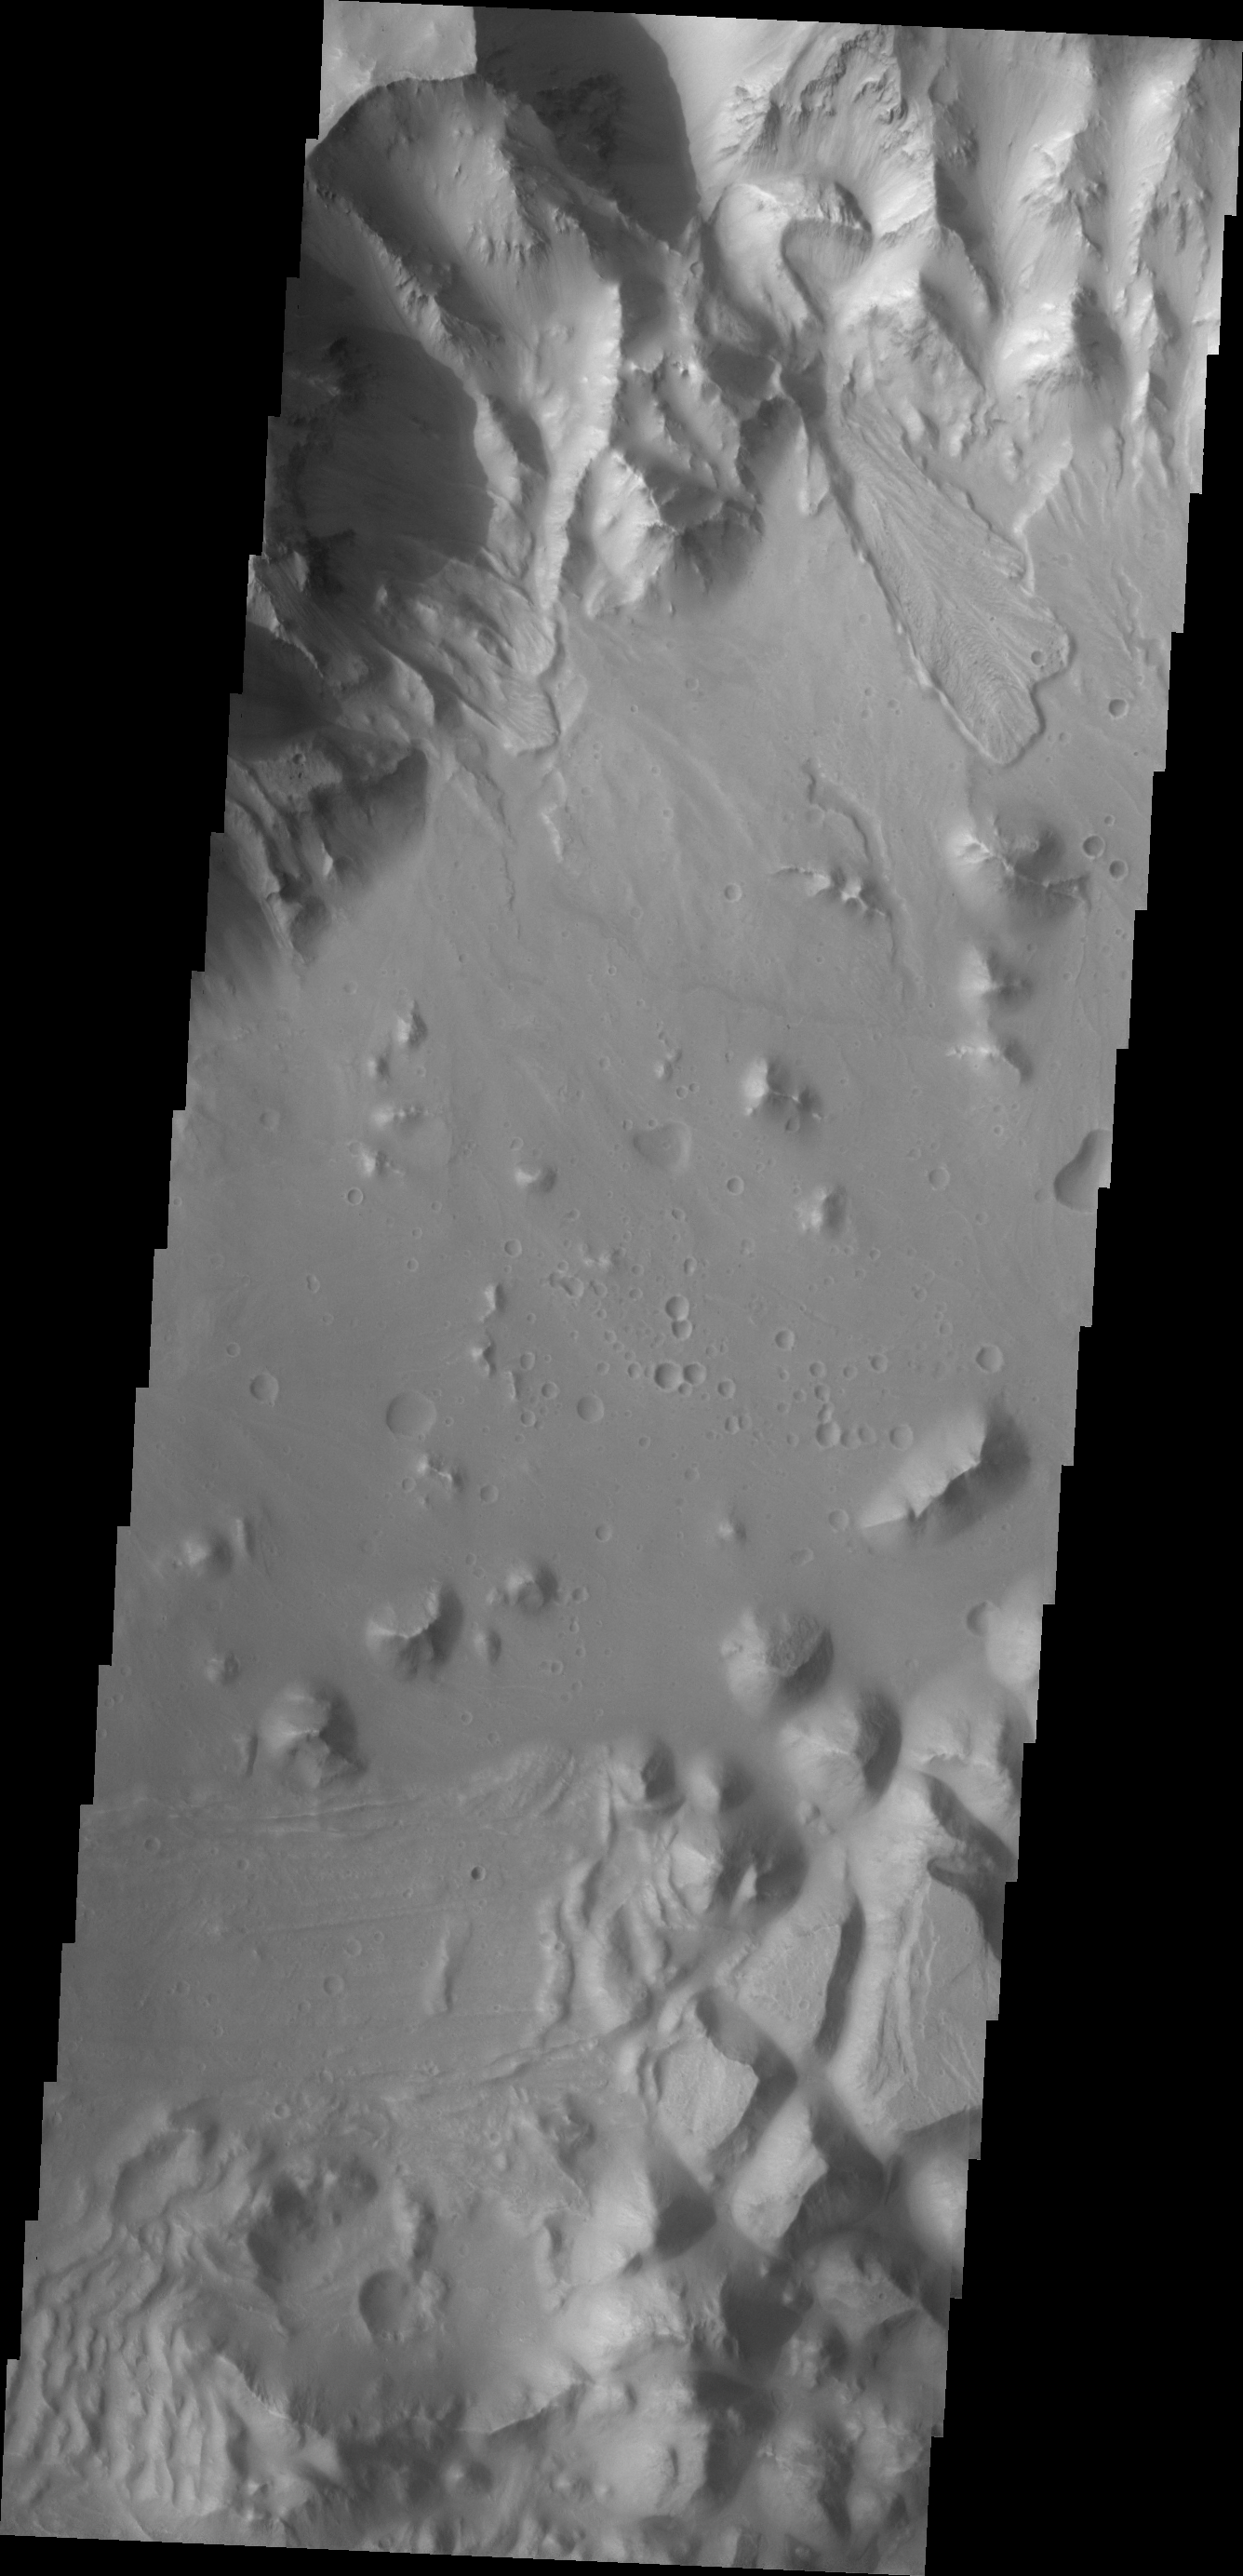

Landslides

This portion of the northern rim of Orson Welles Crater contains several landslides.

Image information: VIS instrument. Latitude 0.4N, Longitude 313.8E. 18 meter/pixel resolution.

Please see the THEMIS Data Citation Note for details on crediting THEMIS images.

Note: this THEMIS visual image has not been radiometrically nor geometrically calibrated for this preliminary release. An empirical correction has been performed to remove instrumental effects. A linear shift has been applied in the cross-track and down-track direction to approximate spacecraft and planetary motion. Fully calibrated and geometrically projected images will be released through the Planetary Data System in accordance with Project policies at a later time.

NASA’s Jet Propulsion Laboratory manages the 2001 Mars Odyssey mission for NASA’s Office of Space Science, Washington, D.C. The Thermal Emission Imaging System (THEMIS) was developed by Arizona State University, Tempe, in collaboration with Raytheon Santa Barbara Remote Sensing. The THEMIS investigation is led by Dr. Philip Christensen at Arizona State University. Lockheed Martin Astronautics, Denver, is the prime contractor for the Odyssey project, and developed and built the orbiter. Mission operations are conducted jointly from Lockheed Martin and from JPL, a division of the California Institute of Technology in Pasadena.

Credit: NASA/JPL/ASU